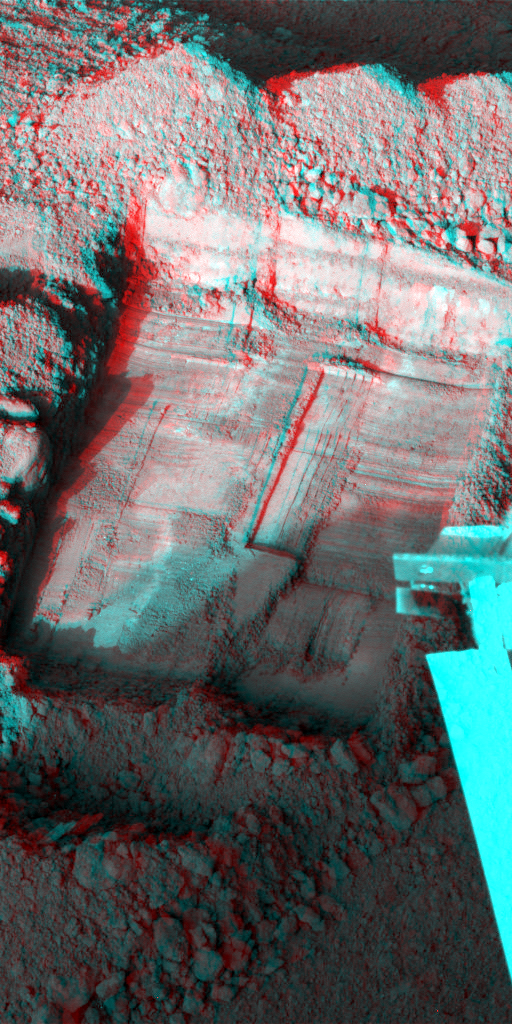

Martian Surface as Seen by Phoenix

This anaglyph, acquired by NASA’s Phoenix Lander’s Surface Stereo Imager on Sol 36, the 36th Martian day of the mission (July 1, 2008), shows a stereoscopic 3D view of a trench informally called “Snow White” dug by Phoenix’s Robotic Arm. Phoenix’s solar panel is seen in the bottom right corner of the image.

The Phoenix Mission is led by the University of Arizona, Tucson, on behalf of NASA. Project management of the mission is by NASA’s Jet Propulsion Laboratory, Pasadena, Calif. Spacecraft development is by Lockheed Martin Space Systems, Denver.

Photojournal Note: As planned, the Phoenix lander, which landed May 25, 2008 23:53 UTC, ended communications in November 2008, about six months after landing, when its solar panels ceased operating in the dark Martian winter.

Credit: NASA/JPL-Caltech/University of Arizona/Texas A&M University